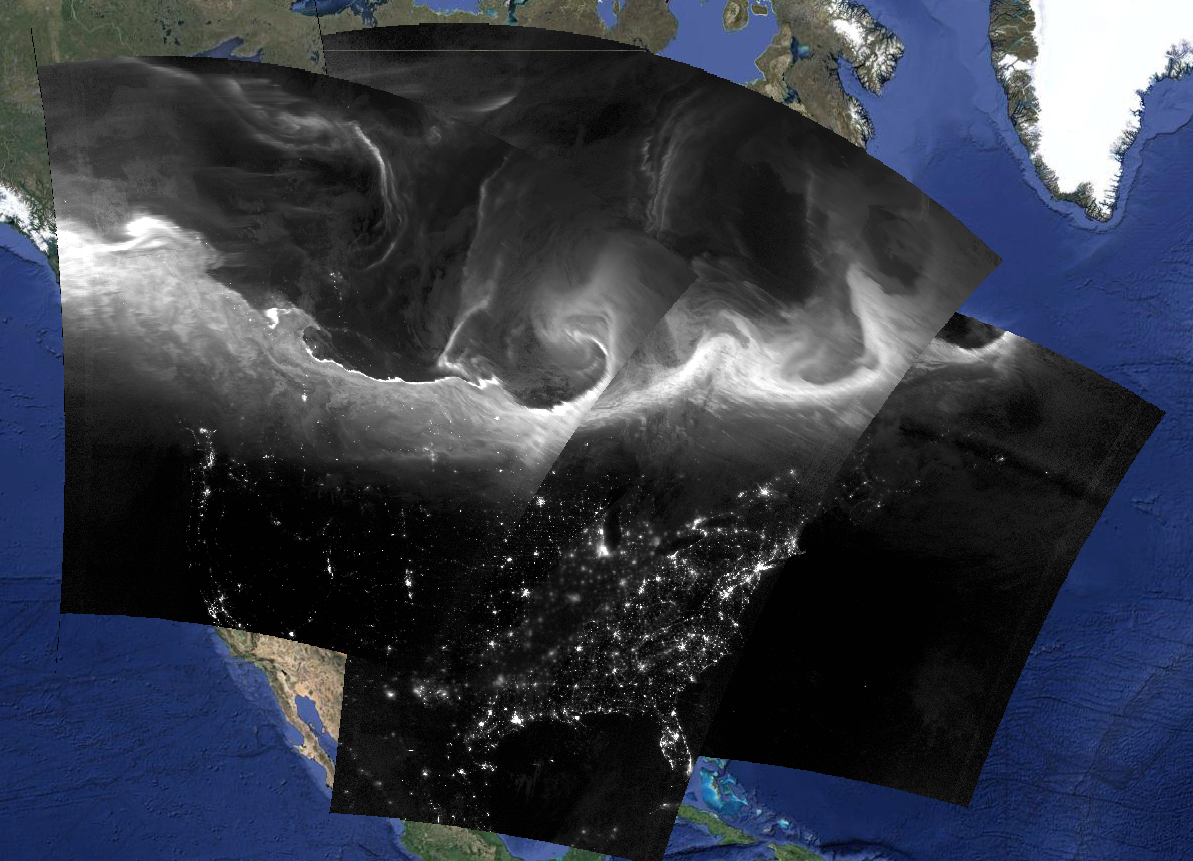

Nighttime View of Aurora Borealis

This is a composite image of Suomi NPP VIIRS Day/Night Band images show the bright and complex signature of the aurora borealis across southern Canada and the northern United States during the nighttime hours of September 8, 2015.

Credit: NASA/Goddard/Suomi NPP/VIIRS/SSEC-RealEarth